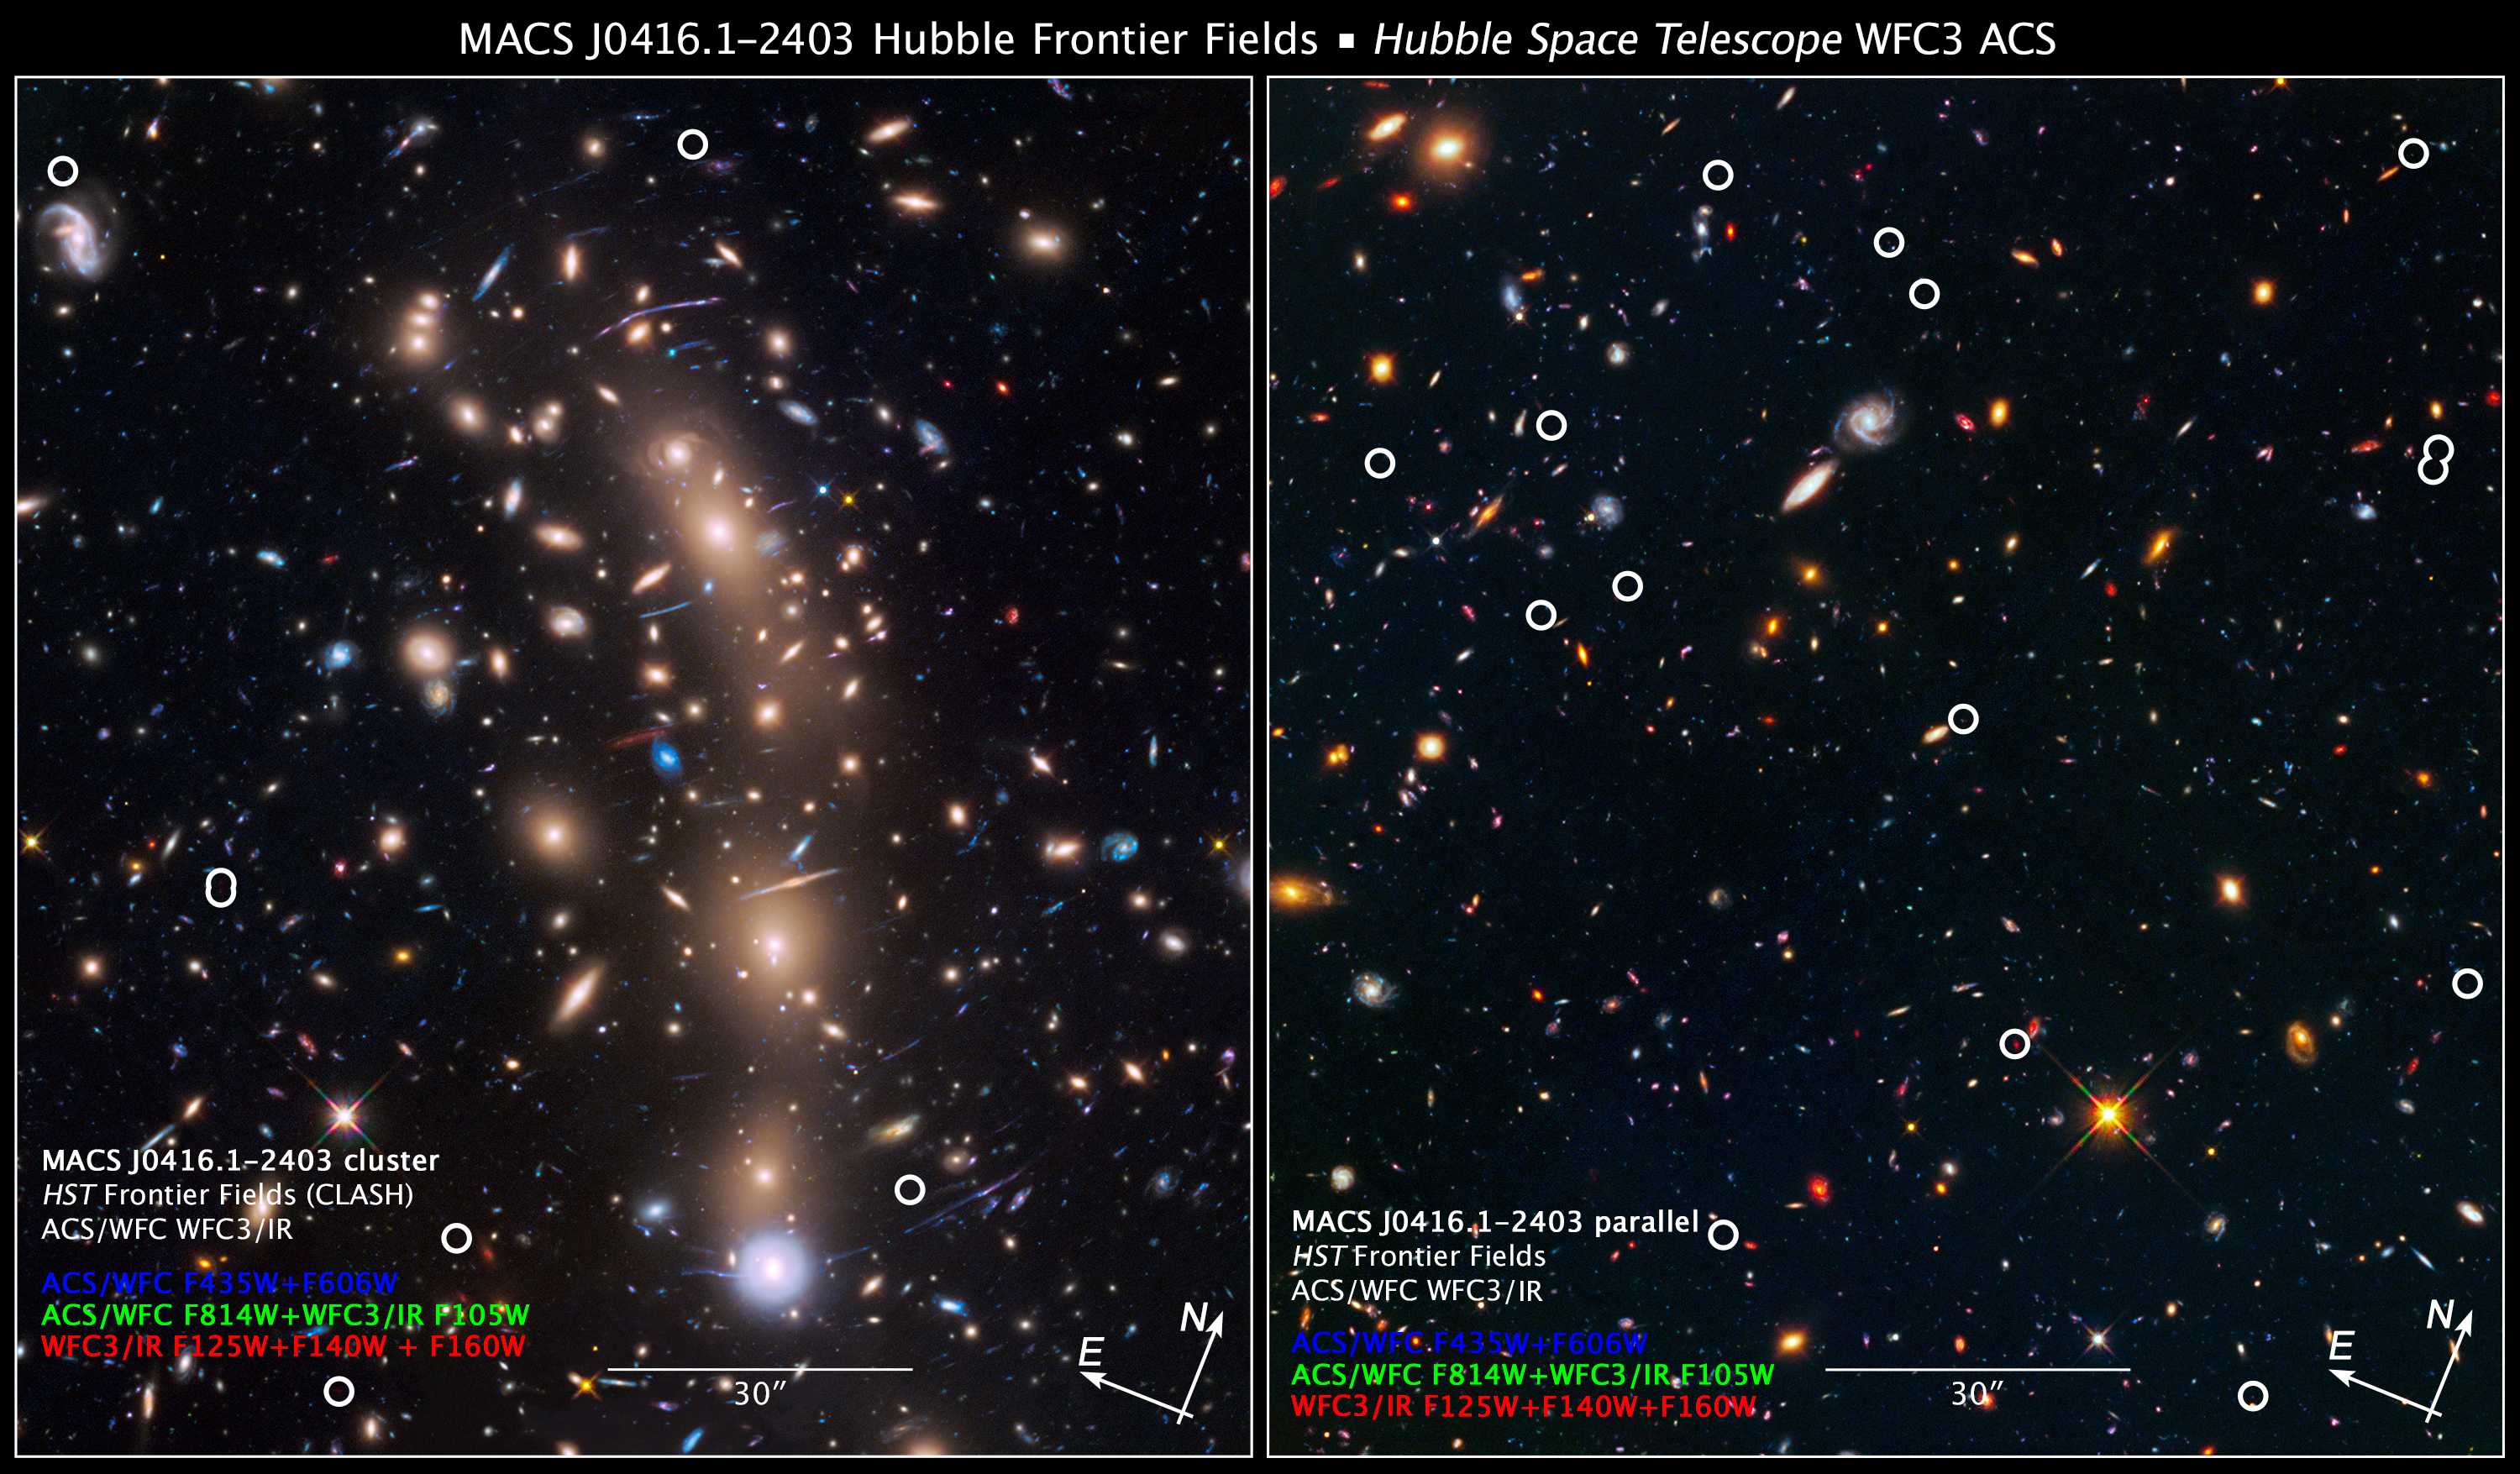

Compass and Scale Image for Galaxy Cluster MACS J0416.1-2403

These two Hubble Space Telescope images reveal an array of faraway galaxies, many of which existed at least 12.9 billion years ago and earlier. The circles pinpoint the most distant galaxies.

The images were taken simultaneously by two of Hubble's science instruments. The image at left, taken in near-infrared light by the Wide Field Camera 3, shows a very massive cluster of galaxies, called MACS J0416.1-2403, the large, bright galaxies at the center of the image. The cluster's immense gravitational field magnifies and brightens the images of faint galaxies far behind it, in a phenomenon called gravitational lensing.

The image at right, taken in visible light by the Advanced Camera for Surveys, is a parallel field. This view reveals myriad galaxies that make up a general background population, not compacted into a galaxy cluster.

Astronomers examined these Hubble images, along with observations taken in near-infrared light with the Spitzer Space Telescope, to determine the distances of the reddest-looking galaxies. Their light is stretched by the expansion of the universe. So the redder a galaxy looks, the farther away it is. These very dim objects may be more representative of the early universe, and offer new insight on the formation and evolution of the first galaxies.

Credit: NASA, ESA, and Z. Levay (STScI/AURA); Acknowledgment: NASA, ESA, and L. Infante (Pontificia Universidad Católica de Chile)